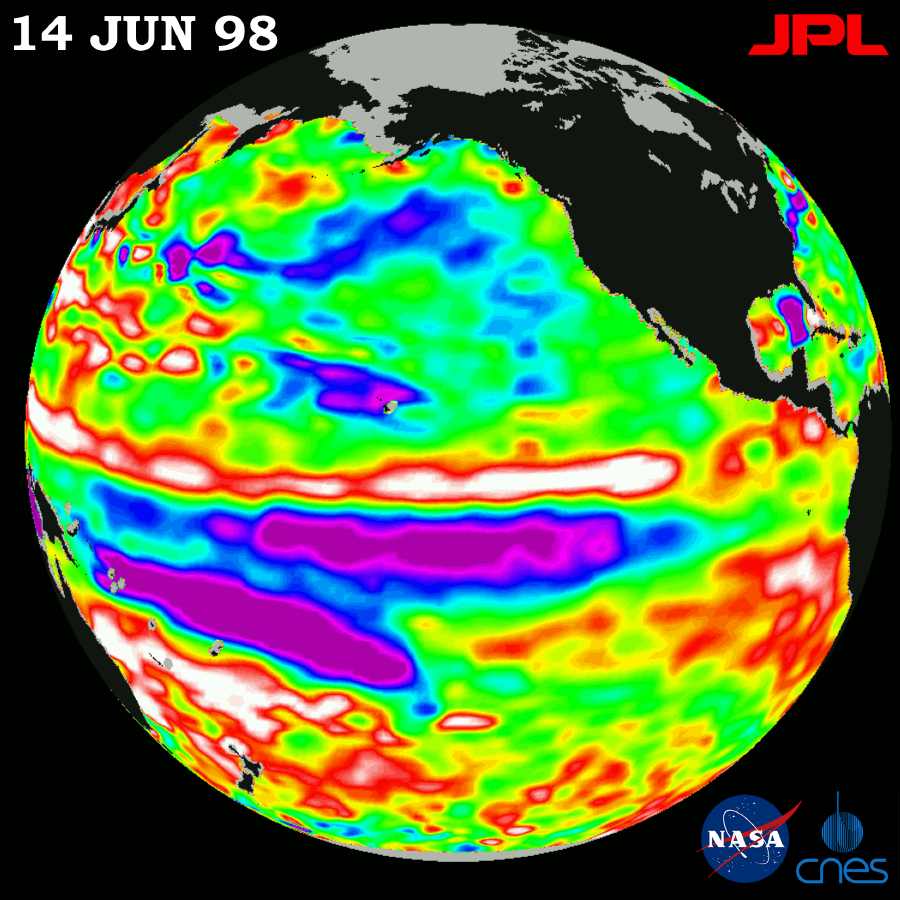

TOPEX/El Niño Watch – El Niño in Retreat, Pacific in Transition, June 14, 1998

This image of the Pacific Ocean was produced using sea-surface height measurements taken by the U.S.-French TOPEX/Poseidon satellite. The image shows sea-surface height relative to normal ocean conditions on June 14, 1998, and sea-surface height is an indicator of the heat content of the ocean. This image shows that the tropical Pacific has been switching from warm to cold during the last few months. The purple area in the center of the image is a pulse of cold water moving across the equator which the satellite measures as a region of lower than normal sea level. Scientists indicate that it appears that the central equatorial Pacific ocean will stay colder than normal for some time to come because sea level is about 18 centimeters (7 inches) below normal, creating a deficit in the heat supply to the surface waters. It is not certain yet, if this current cooling trend (shown in purple) will eventually evolve into a long-lasting La Niña situation. Remnants of the El Niño warm water pool, shown here in red and white, are still lingering north of the equator in the center of this image. The effects of El Niño can remain in the climate system for a long time and could still impact weather conditions around the world. The satellite’s sea-surface height measurements have provided scientists with a detailed view of the 1997-98 El Niño because the TOPEX/Poseidon satellite measures the changing sea-surface height with unprecedented precision. In this image, the white areas show the sea surface is between 14 and 32 centimeters (6 to 13 inches) above normal; in the red areas, it’s about 10 centimeters (4 inches) above normal. The green areas indicate normal conditions. The purple areas are 14 to 18 centimeters (6 to 7 inches) below normal and the blue areas are 5 to 13 centimeters (2 to 5 inches) below normal. The El Niño phenomenon is thought to be triggered when the steady westward blowing trade winds weaken and even reverse direction. This change in the winds allows a large mass of warm water (the red and white area) that is normally located near Australia to move eastward along the equator until it reaches the coast of South America. The displacement of so much warm water affects evaporation, where rain clouds form and, consequently, alters the typical atmospheric jet stream patterns around the world. A La Niña situation is essentially the opposite of an El Niño condition, where the trade winds are stronger than normal and the cold water that normally exists along the coast of South America extends to the central equatorial Pacific. A La Niña situation also changes global weather patterns, and is associated with less moisture in the air resulting in less rain along the coasts of North and South America. TOPEX/Poseidon will be able to track a potentially developing La Niña with the same accuracy.

Credit: NASA/JPL